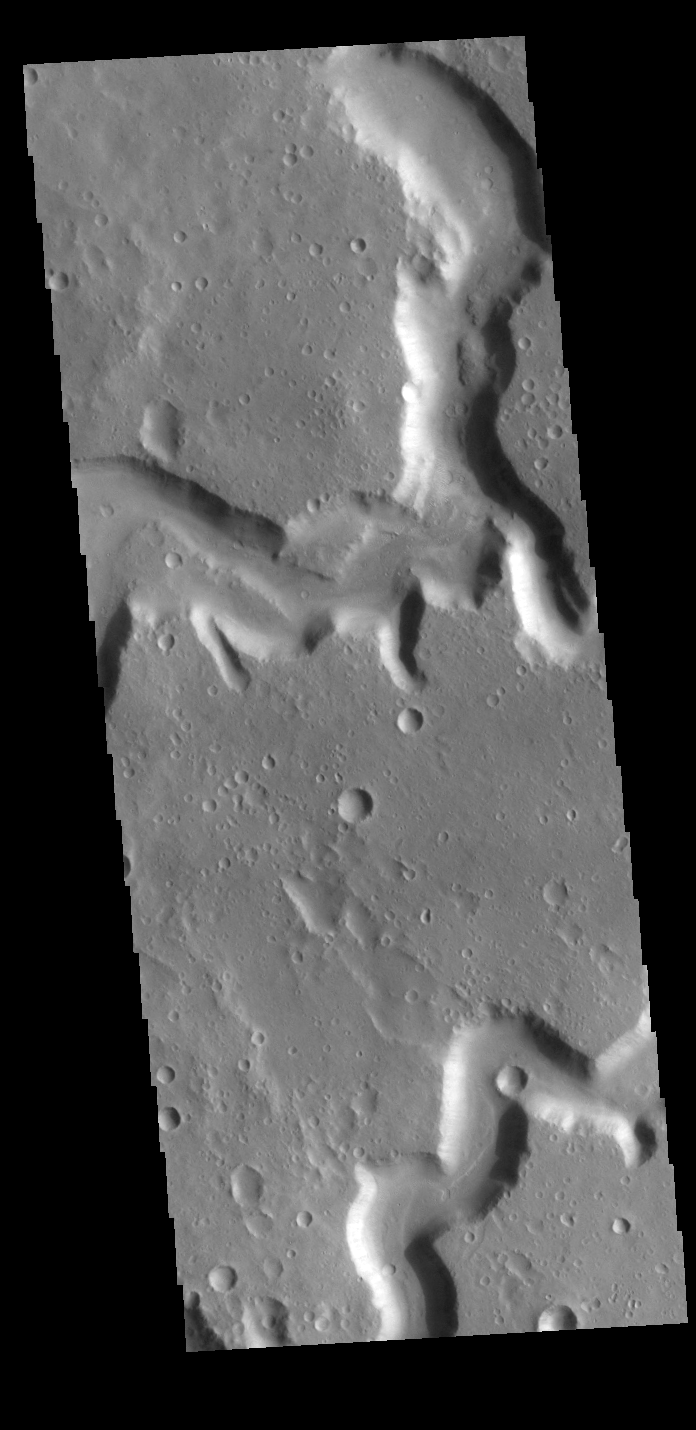

Nanedi Valles

This VIS image shows both branches of Nanedi Valles, close to the point where they join to form a single channel. Nanedi Valles is located in Xanthe Terra.

Credit: NASA/JPL-Caltech/ASU